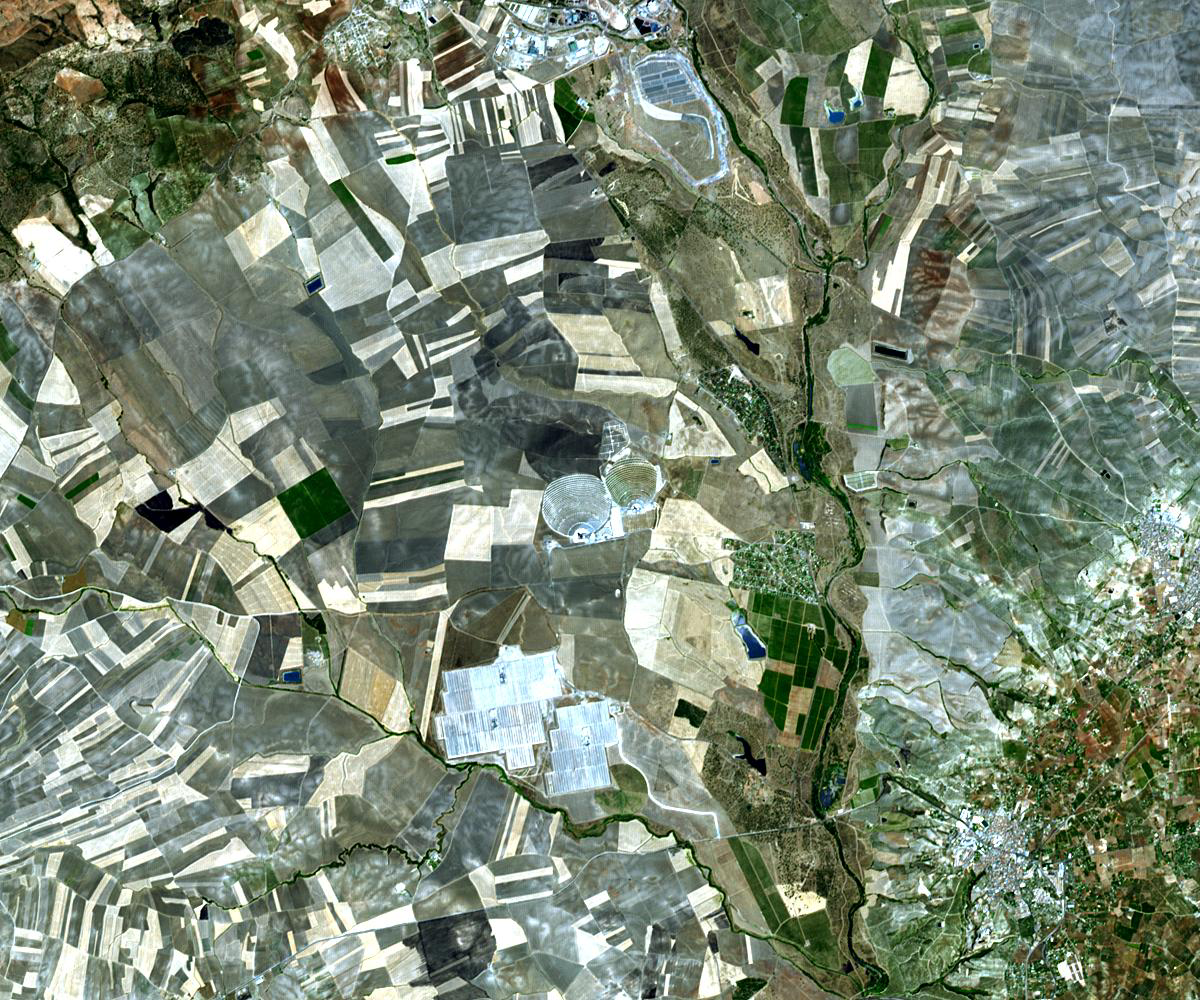

Solar Power, Seville, Spain

The world’s largest solar power tower recently began operating outside Seville, Spain — and it marks a historic moment in the saga of renewable energy. The solar tower PS20, next to its smaller sister PS10, produced even more power than expected over the course of its trial testing. It’s been confirmed that the groundbreaking solar tower generates 20 megawatts of electricity: and it’s now powering 10,000 homes with renewable energy. Here’s how it works: PS20 consists of a solar field made up of 1255 mirrored heliostats, each with an area of 1291 square feet. They reflect the solar radiation they receive onto the top of a 531 feet-high tower, producing steam which is converted to electricity generation by a turbine. The image was acquired August 29, 2009, covers an area of 15 x 18 km, and is located at 37.5 degrees north latitude, 6.2 degrees west longitude.

With its 14 spectral bands from the visible to the thermal infrared wavelength region and its high spatial resolution of 15 to 90 meters (about 50 to 300 feet), ASTER images Earth to map and monitor the changing surface of our planet. ASTER is one of five Earth-observing instruments launched December 18, 1999, on NASA’s Terra satellite. The instrument was built by Japan’s Ministry of Economy, Trade and Industry. A joint U.S./Japan science team is responsible for validation and calibration of the instrument and the data products.

The broad spectral coverage and high spectral resolution of ASTER provides scientists in numerous disciplines with critical information for surface mapping and monitoring of dynamic conditions and temporal change. Example applications are: monitoring glacial advances and retreats; monitoring potentially active volcanoes; identifying crop stress; determining cloud morphology and physical properties; wetlands evaluation; thermal pollution monitoring; coral reef degradation; surface temperature mapping of soils and geology; and measuring surface heat balance.

The U.S. science team is located at JPL, Pasadena, Calif. The Terra mission is part of NASA’s Science Mission Directorate.

Credit: NASA/GSFC/METI/ERSDAC/JAROS, and U.S./Japan ASTER Science Team